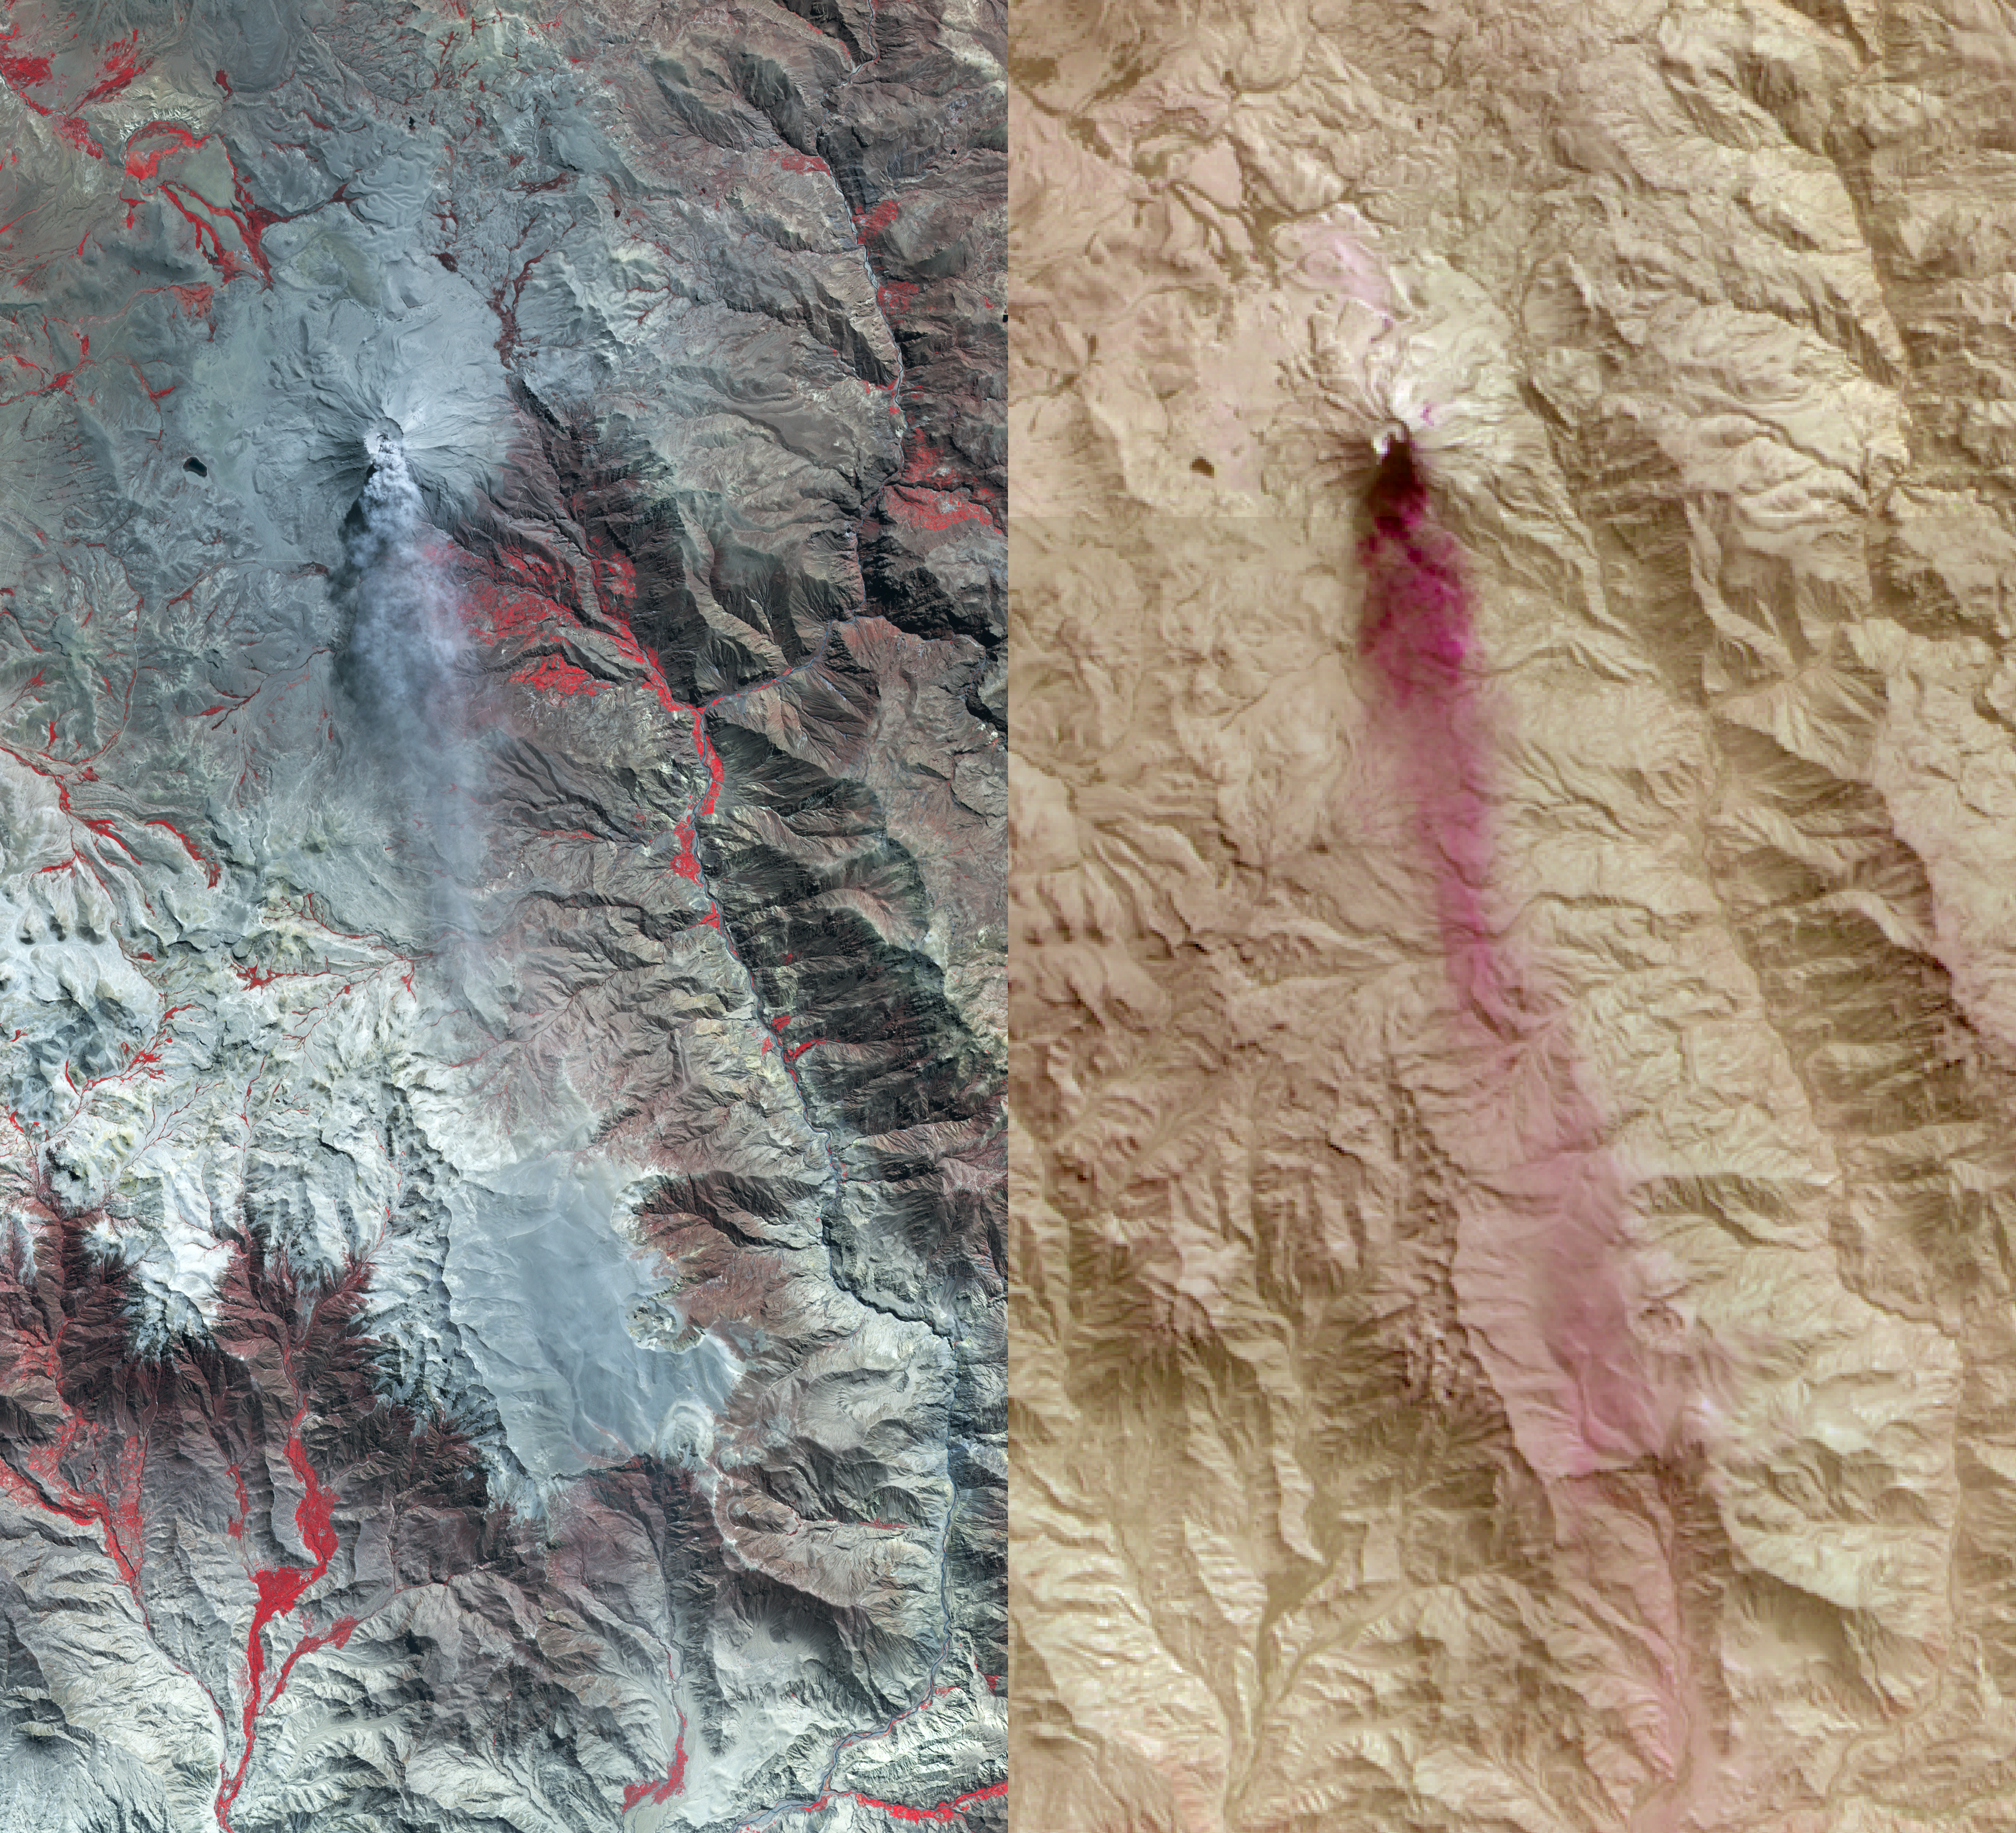

Ubinas Volcano Activity in Peruvian Andes

On April 28, 2014, the Advanced Spaceborne Thermal Emission and Reflection Radiometer (ASTER) instrument on NASA’s Terra spacecraft acquired this image of Ubinas volcano in the Peruvian Andes. The appearance of a new lava dome in March 2014 and frequent ash emissions are signs of increasing activity at this volcano. The left image depicts vegetation in red, and shows a gray plume streaming south from the summit caldera. The right image is a combination of ASTER thermal infrared bands, highlighting the ash-rich composition of the eruptive plume. The image covers an area of 20 by 37 miles (33 by 60 kilometers), and is located at 16.3 degrees north, 70.9 degrees west.

With its 14 spectral bands from the visible to the thermal infrared wavelength region and its high spatial resolution of 15 to 90 meters (about 50 to 300 feet), ASTER images Earth to map and monitor the changing surface of our planet. ASTER is one of five Earth-observing instruments launched Dec. 18, 1999, on Terra. The instrument was built by Japan’s Ministry of Economy, Trade and Industry. A joint U.S./Japan science team is responsible for validation and calibration of the instrument and data products.

The broad spectral coverage and high spectral resolution of ASTER provides scientists in numerous disciplines with critical information for surface mapping and monitoring of dynamic conditions and temporal change. Example applications are: monitoring glacial advances and retreats; monitoring potentially active volcanoes; identifying crop stress; determining cloud morphology and physical properties; wetlands evaluation; thermal pollution monitoring; coral reef degradation; surface temperature mapping of soils and geology; and measuring surface heat balance.

The U.S. science team is located at NASA’s Jet Propulsion Laboratory, Pasadena, Calif. The Terra mission is part of NASA’s Science Mission Directorate, Washington, D.C.

Credit: NASA/GSFC/METI/ERSDAC/JAROS, and U.S./Japan ASTER Science Team